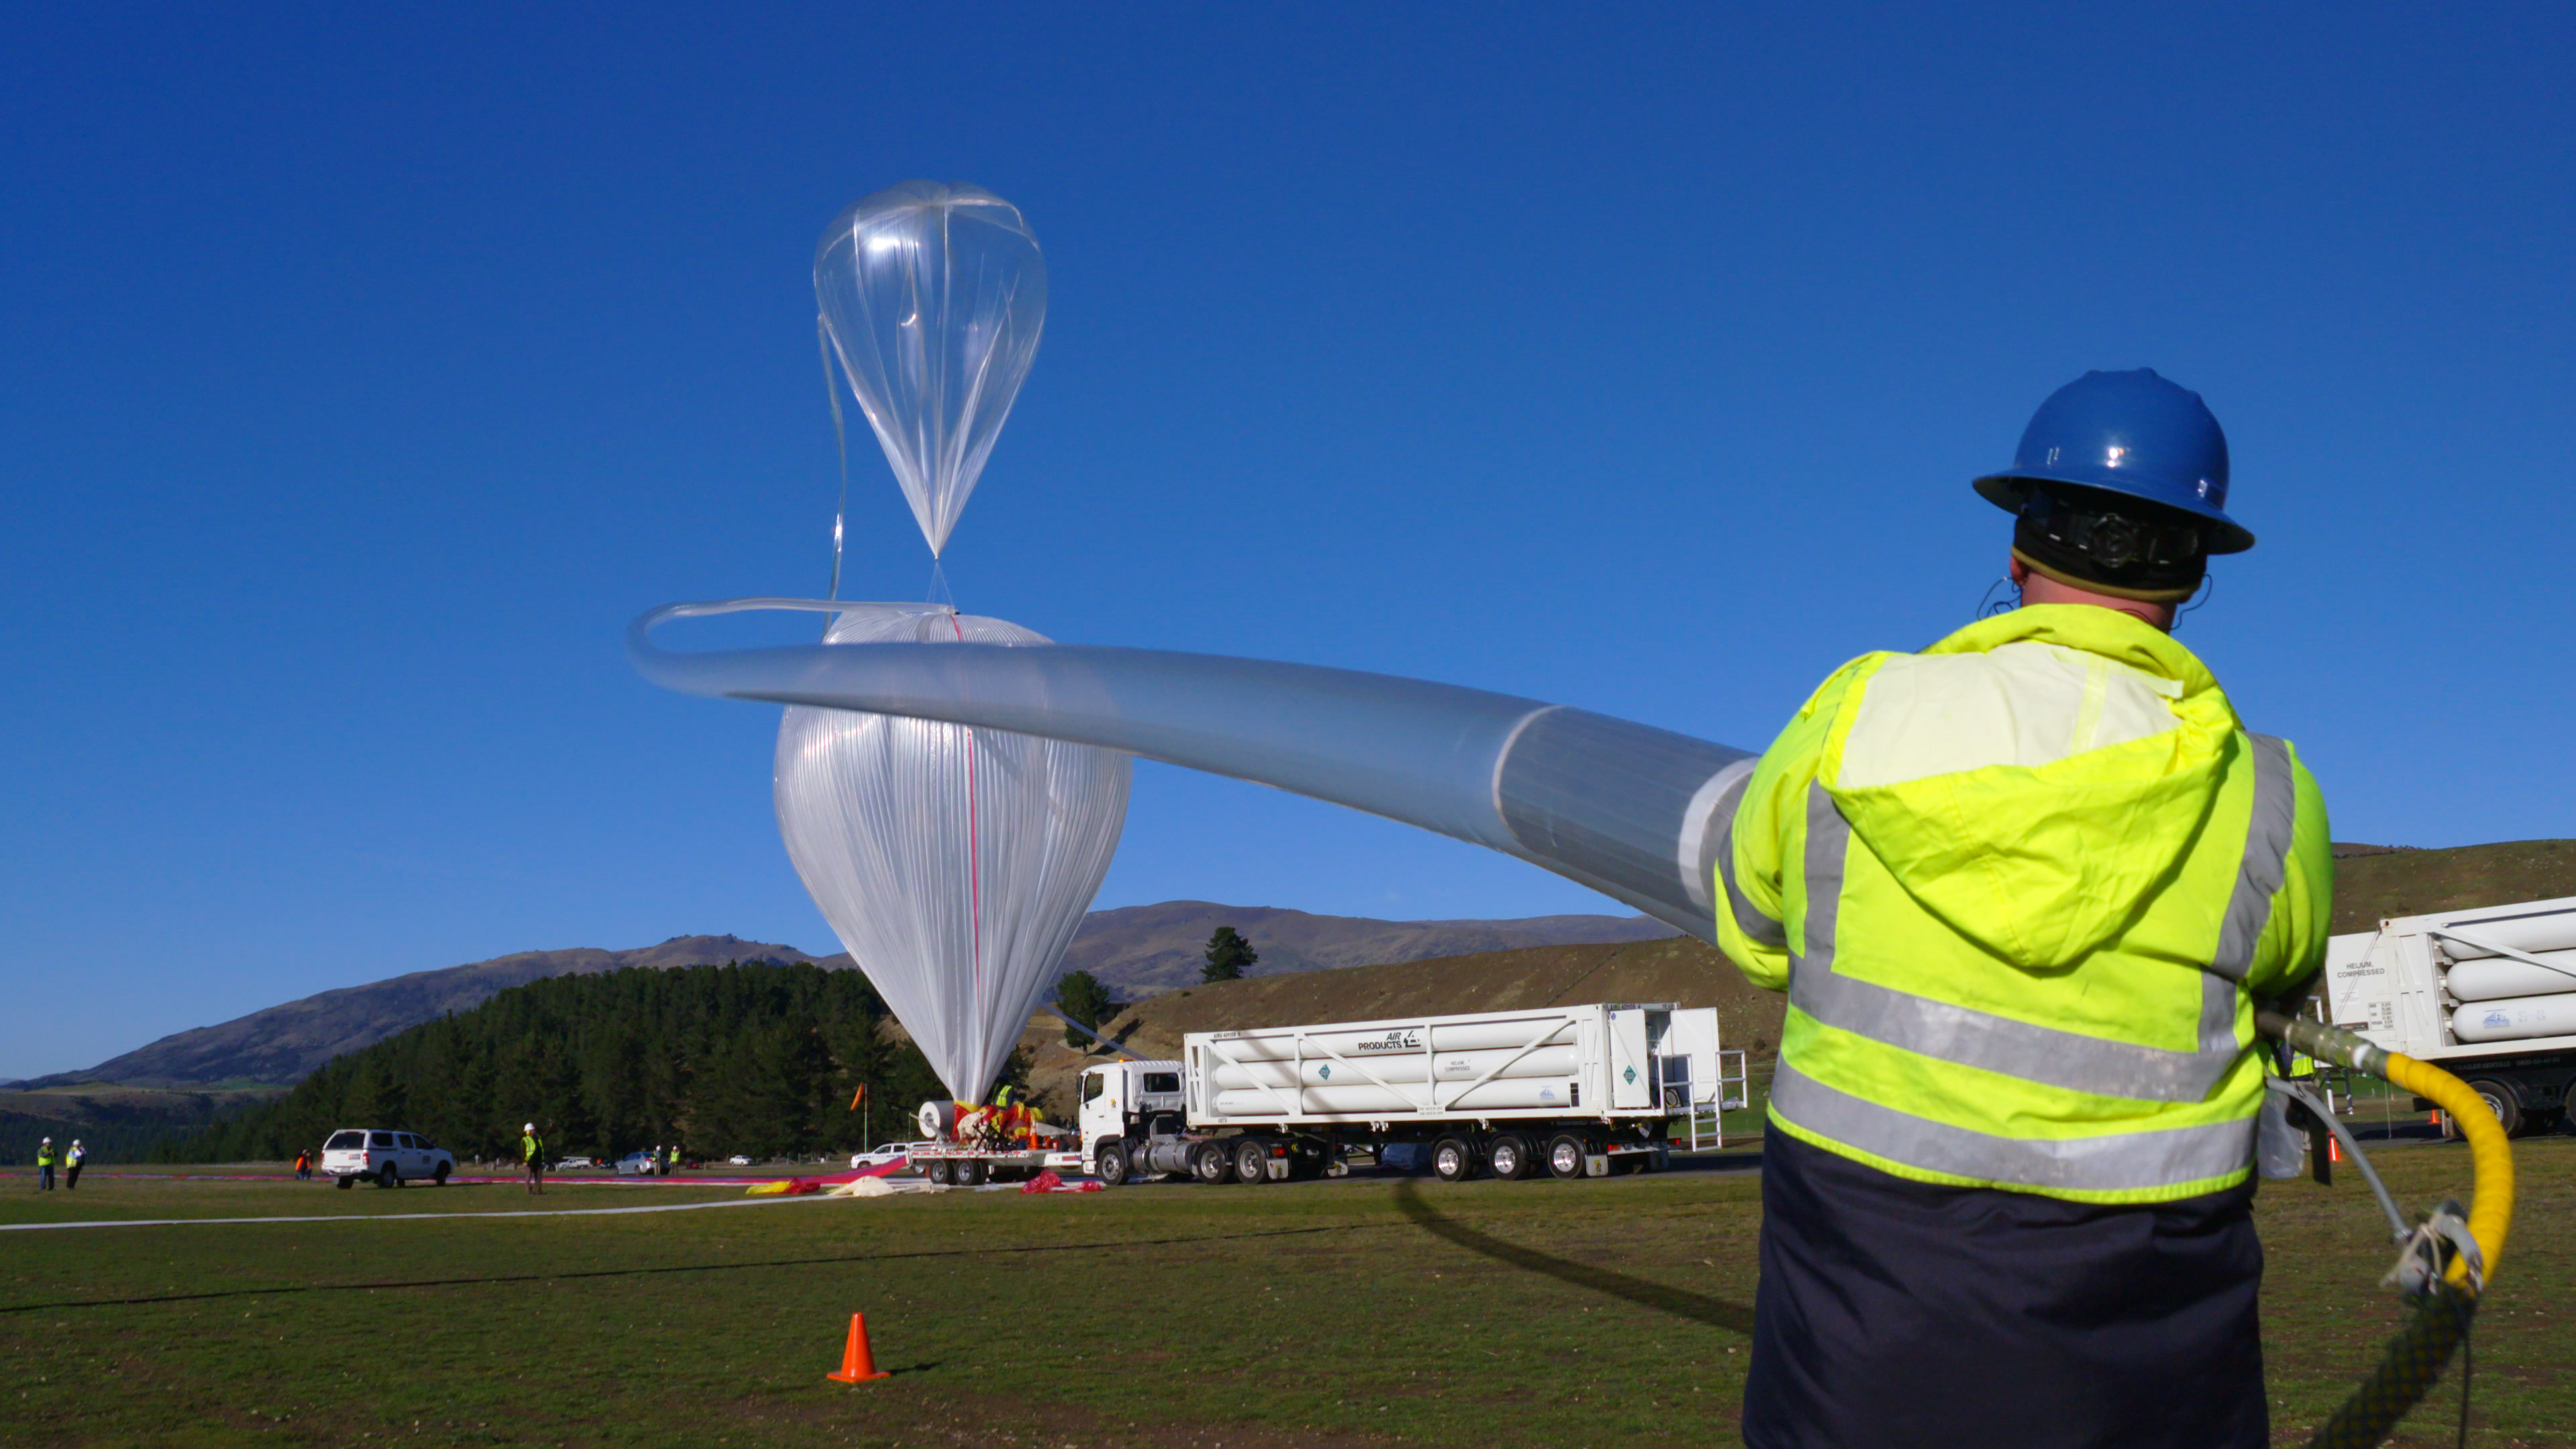

NASA Super Pressure Balloon Begins Globetrotting Journey

NASA successfully launched a super pressure balloon from Wanaka Airport, New Zealand, on Tuesday, May 17, on a potentially record-breaking, around-the-world test flight! The purpose of the flight is to test and validate the super pressure balloon technology with the goal of long-duration flight (100+ days) at mid-latitudes. In addition, the gondola is carrying the Compton Spectrometer and Imager (COSI) gamma-ray telescope as a mission of opportunity. Two hours and 8 minutes after lift-off, the 532,000-cubic-meter (18.8-million-cubic-foot) balloon reached its operational float altitude of 33.5 kilometers (110,000 feet) flying a trajectory taking it initially westward through southern Australia before entering into the eastward flowing winter stratospheric cyclone. NASA estimates the balloon will circumnavigate the globe about the southern hemisphere’s mid-latitudes once every one to three weeks, depending on wind speeds in the stratosphere.

Credit: NASA/Bill Rodman